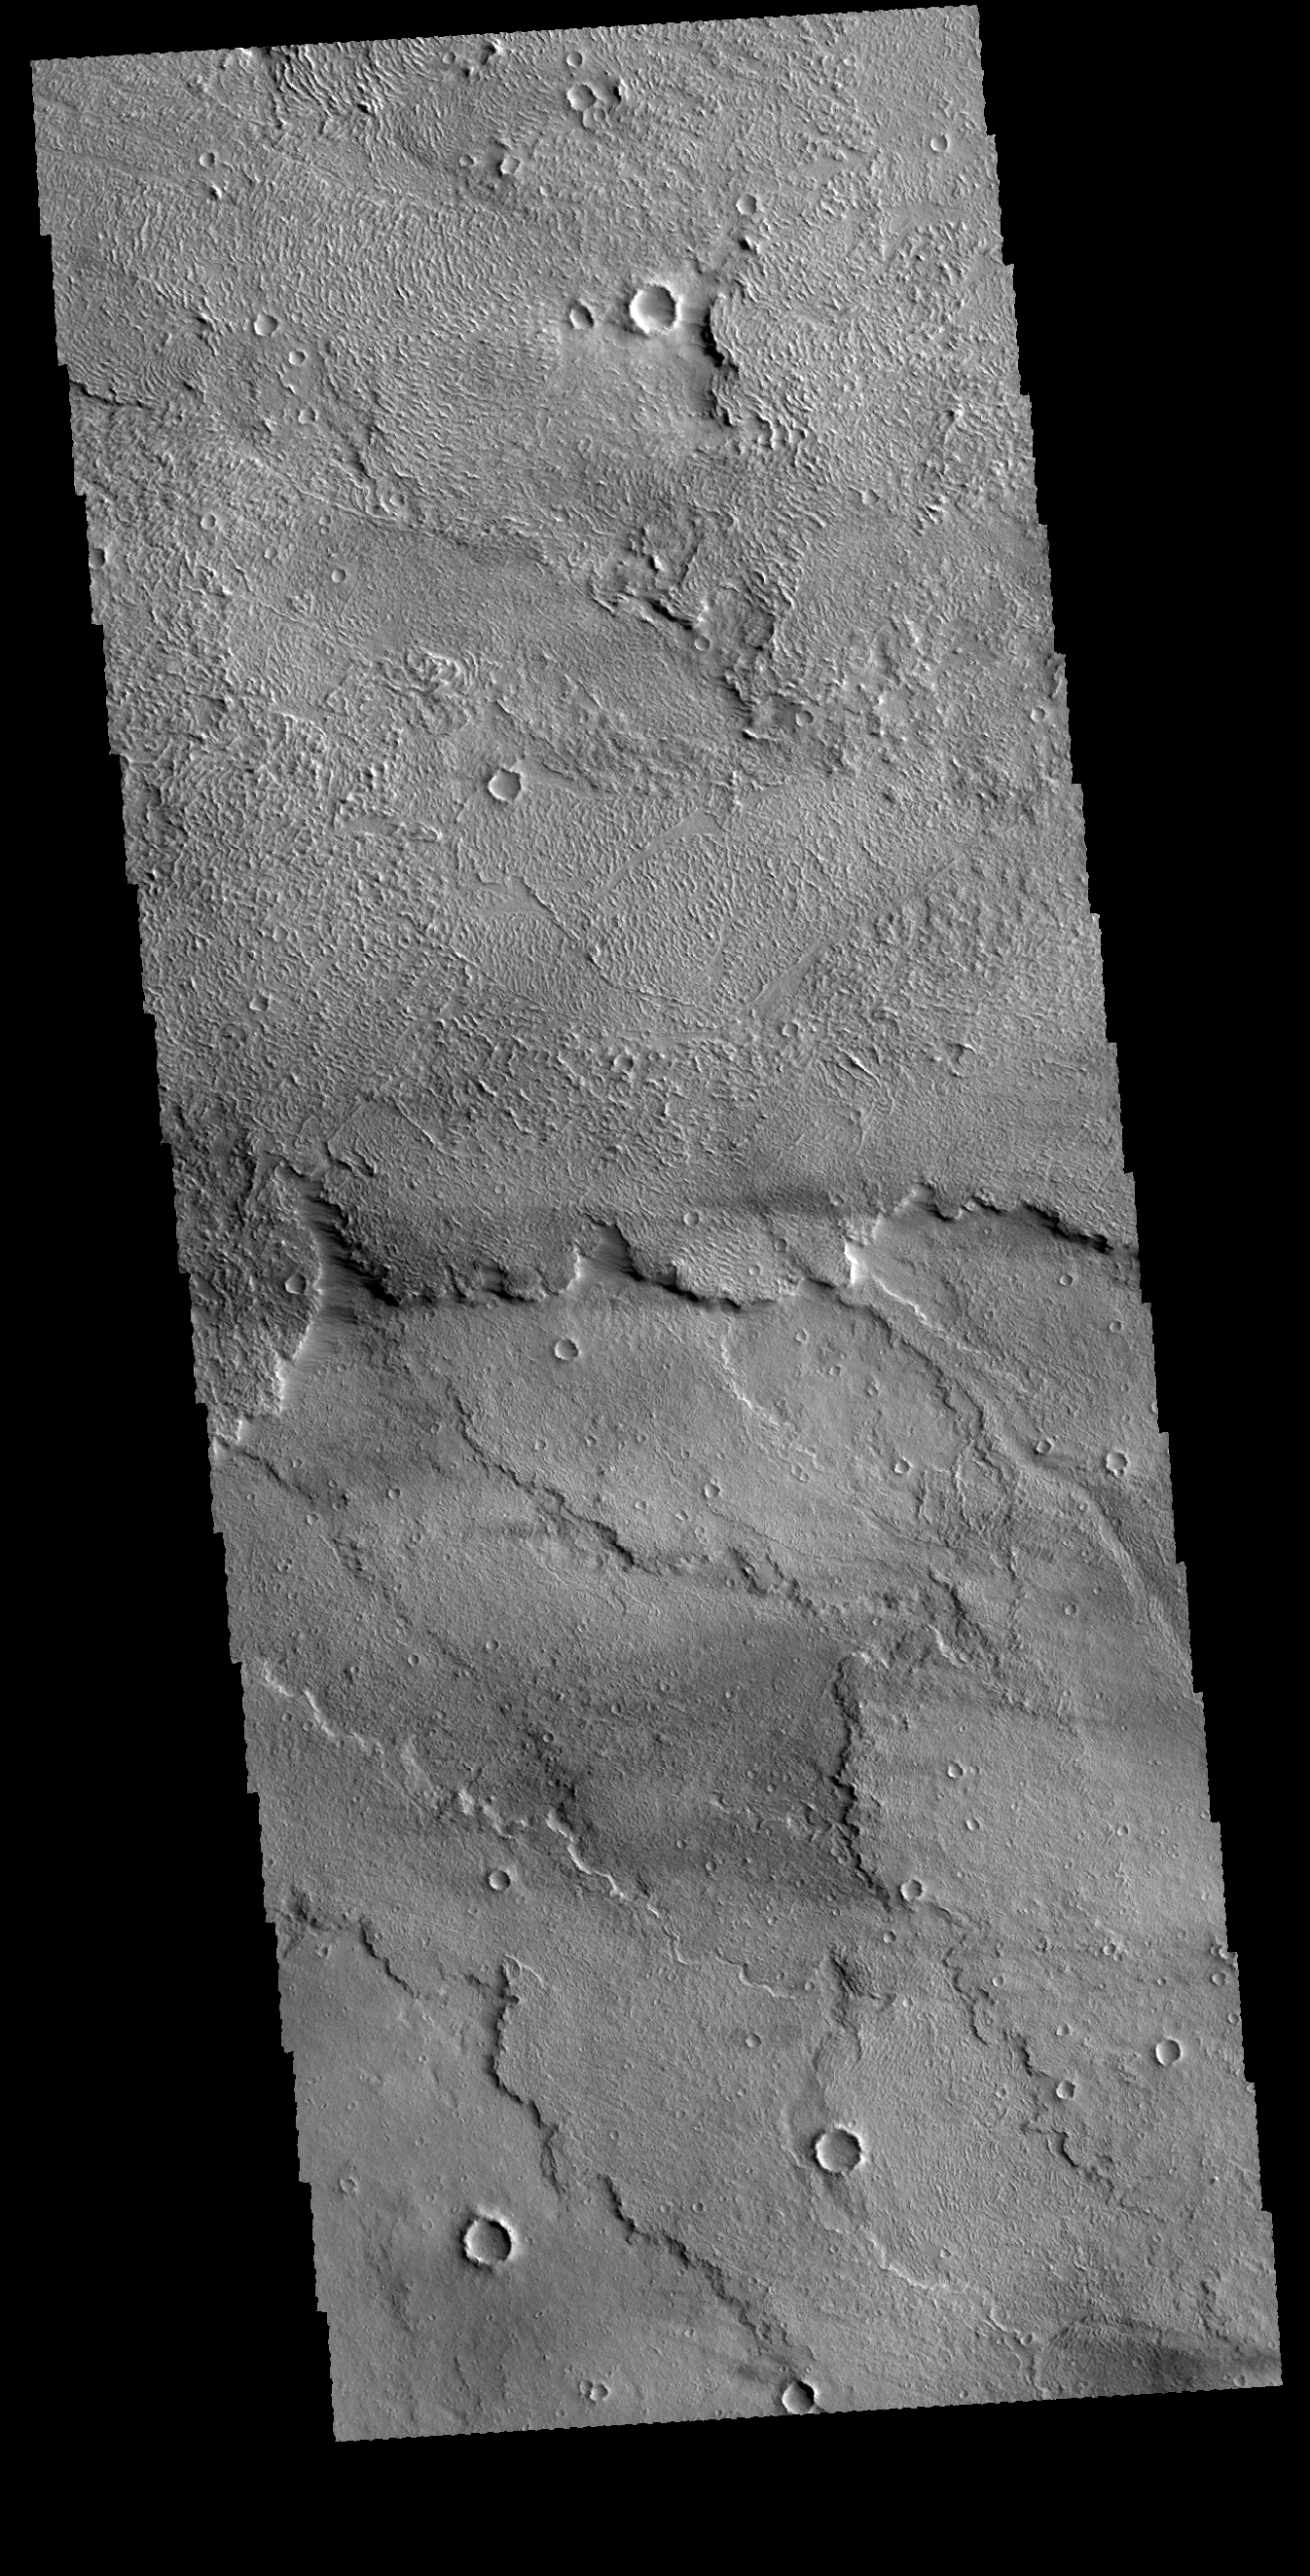

Daedalia Planum

This VIS image shows a small portion of Daedalia Planum. The volcanic flows of Daedalia Planum originated from Arsia Mons.

Credit: NASA/JPL-Caltech/ASU